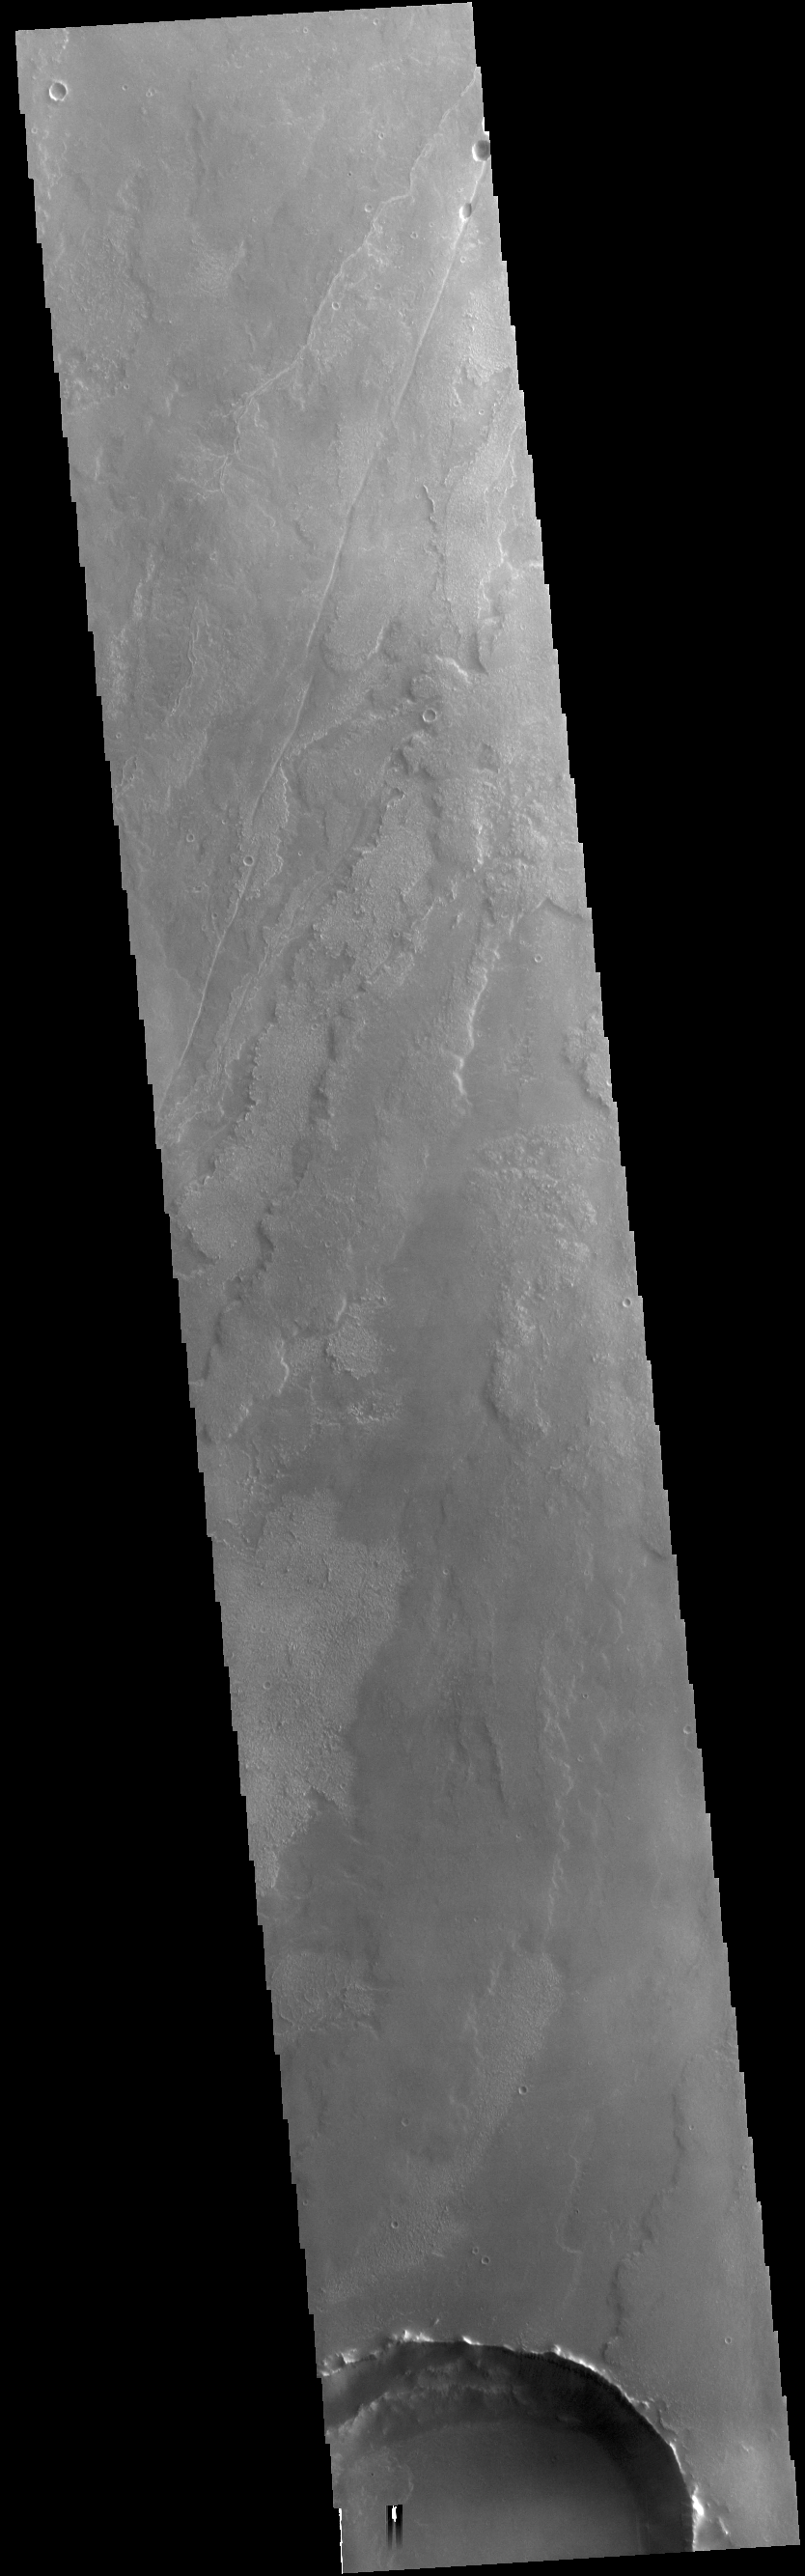

Daedalia Planum

This VIS image shows a small portion of the vast lava flow field of Daedalia Planum. The flows originate at Arsia Mons, the southernmost and youngest of the three large aligned volcanoes in the Tharsis region. Arsia Mons’ last eruption was tens of million years ago. The youngest volcano in the region is Olympus Mons, the largest volcano in our solar system.

Credit: NASA/JPL-Caltech/ASU